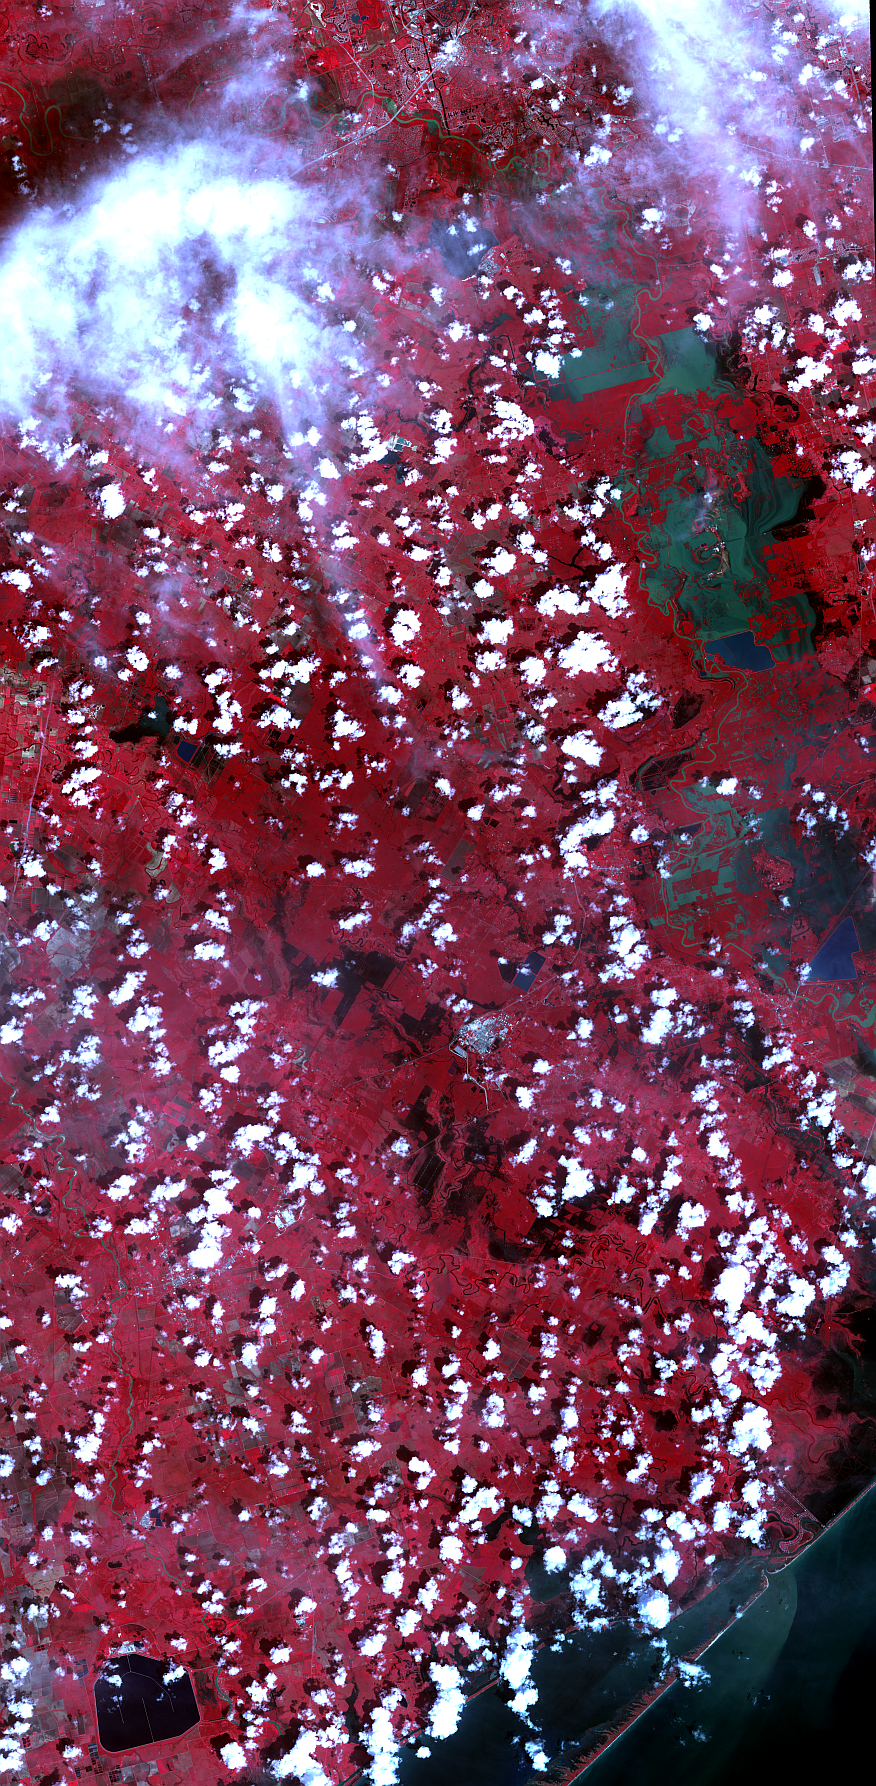

Hurricane Harvey Flooding Seen in New NASA Satellite Image

On Sept. 5, 2017, the Advanced Spaceborne Thermal Emission and Reflection Radiometer (ASTER) instrument on NASA’s Terra spacecraft captured this image of the area around Bay City, Texas, about 50 miles (80 kilometers) southwest of Houston. Hurricane Harvey caused extensive inland flooding, seen as dark blue areas where the water is relatively clear, and green-grey where the water carries sediment. The image covers an area of 32 by 65 miles (52 by 105 kilometers), and is centered at 29.2 degrees north, 95.8 degrees west.

With its 14 spectral bands from the visible to the thermal infrared wavelength region and its high spatial resolution of 15 to 90 meters (about 50 to 300 feet), ASTER images Earth to map and monitor the changing surface of our planet. ASTER is one of five Earth-observing instruments launched Dec. 18, 1999, on Terra. The instrument was built by Japan’s Ministry of Economy, Trade and Industry. A joint U.S./Japan science team is responsible for validation and calibration of the instrument and data products.

The broad spectral coverage and high spectral resolution of ASTER provides scientists in numerous disciplines with critical information for surface mapping and monitoring of dynamic conditions and temporal change. Example applications are: monitoring glacial advances and retreats; monitoring potentially active volcanoes; identifying crop stress; determining cloud morphology and physical properties; wetlands evaluation; thermal pollution monitoring; coral reef degradation; surface temperature mapping of soils and geology; and measuring surface heat balance.

The U.S. science team is located at NASA’s Jet Propulsion Laboratory, Pasadena, Calif. The Terra mission is part of NASA’s Science Mission Directorate, Washington, D.C.

Credit: NASA/METI/AIST/Japan Space Systems, and U.S./Japan ASTER Science Team